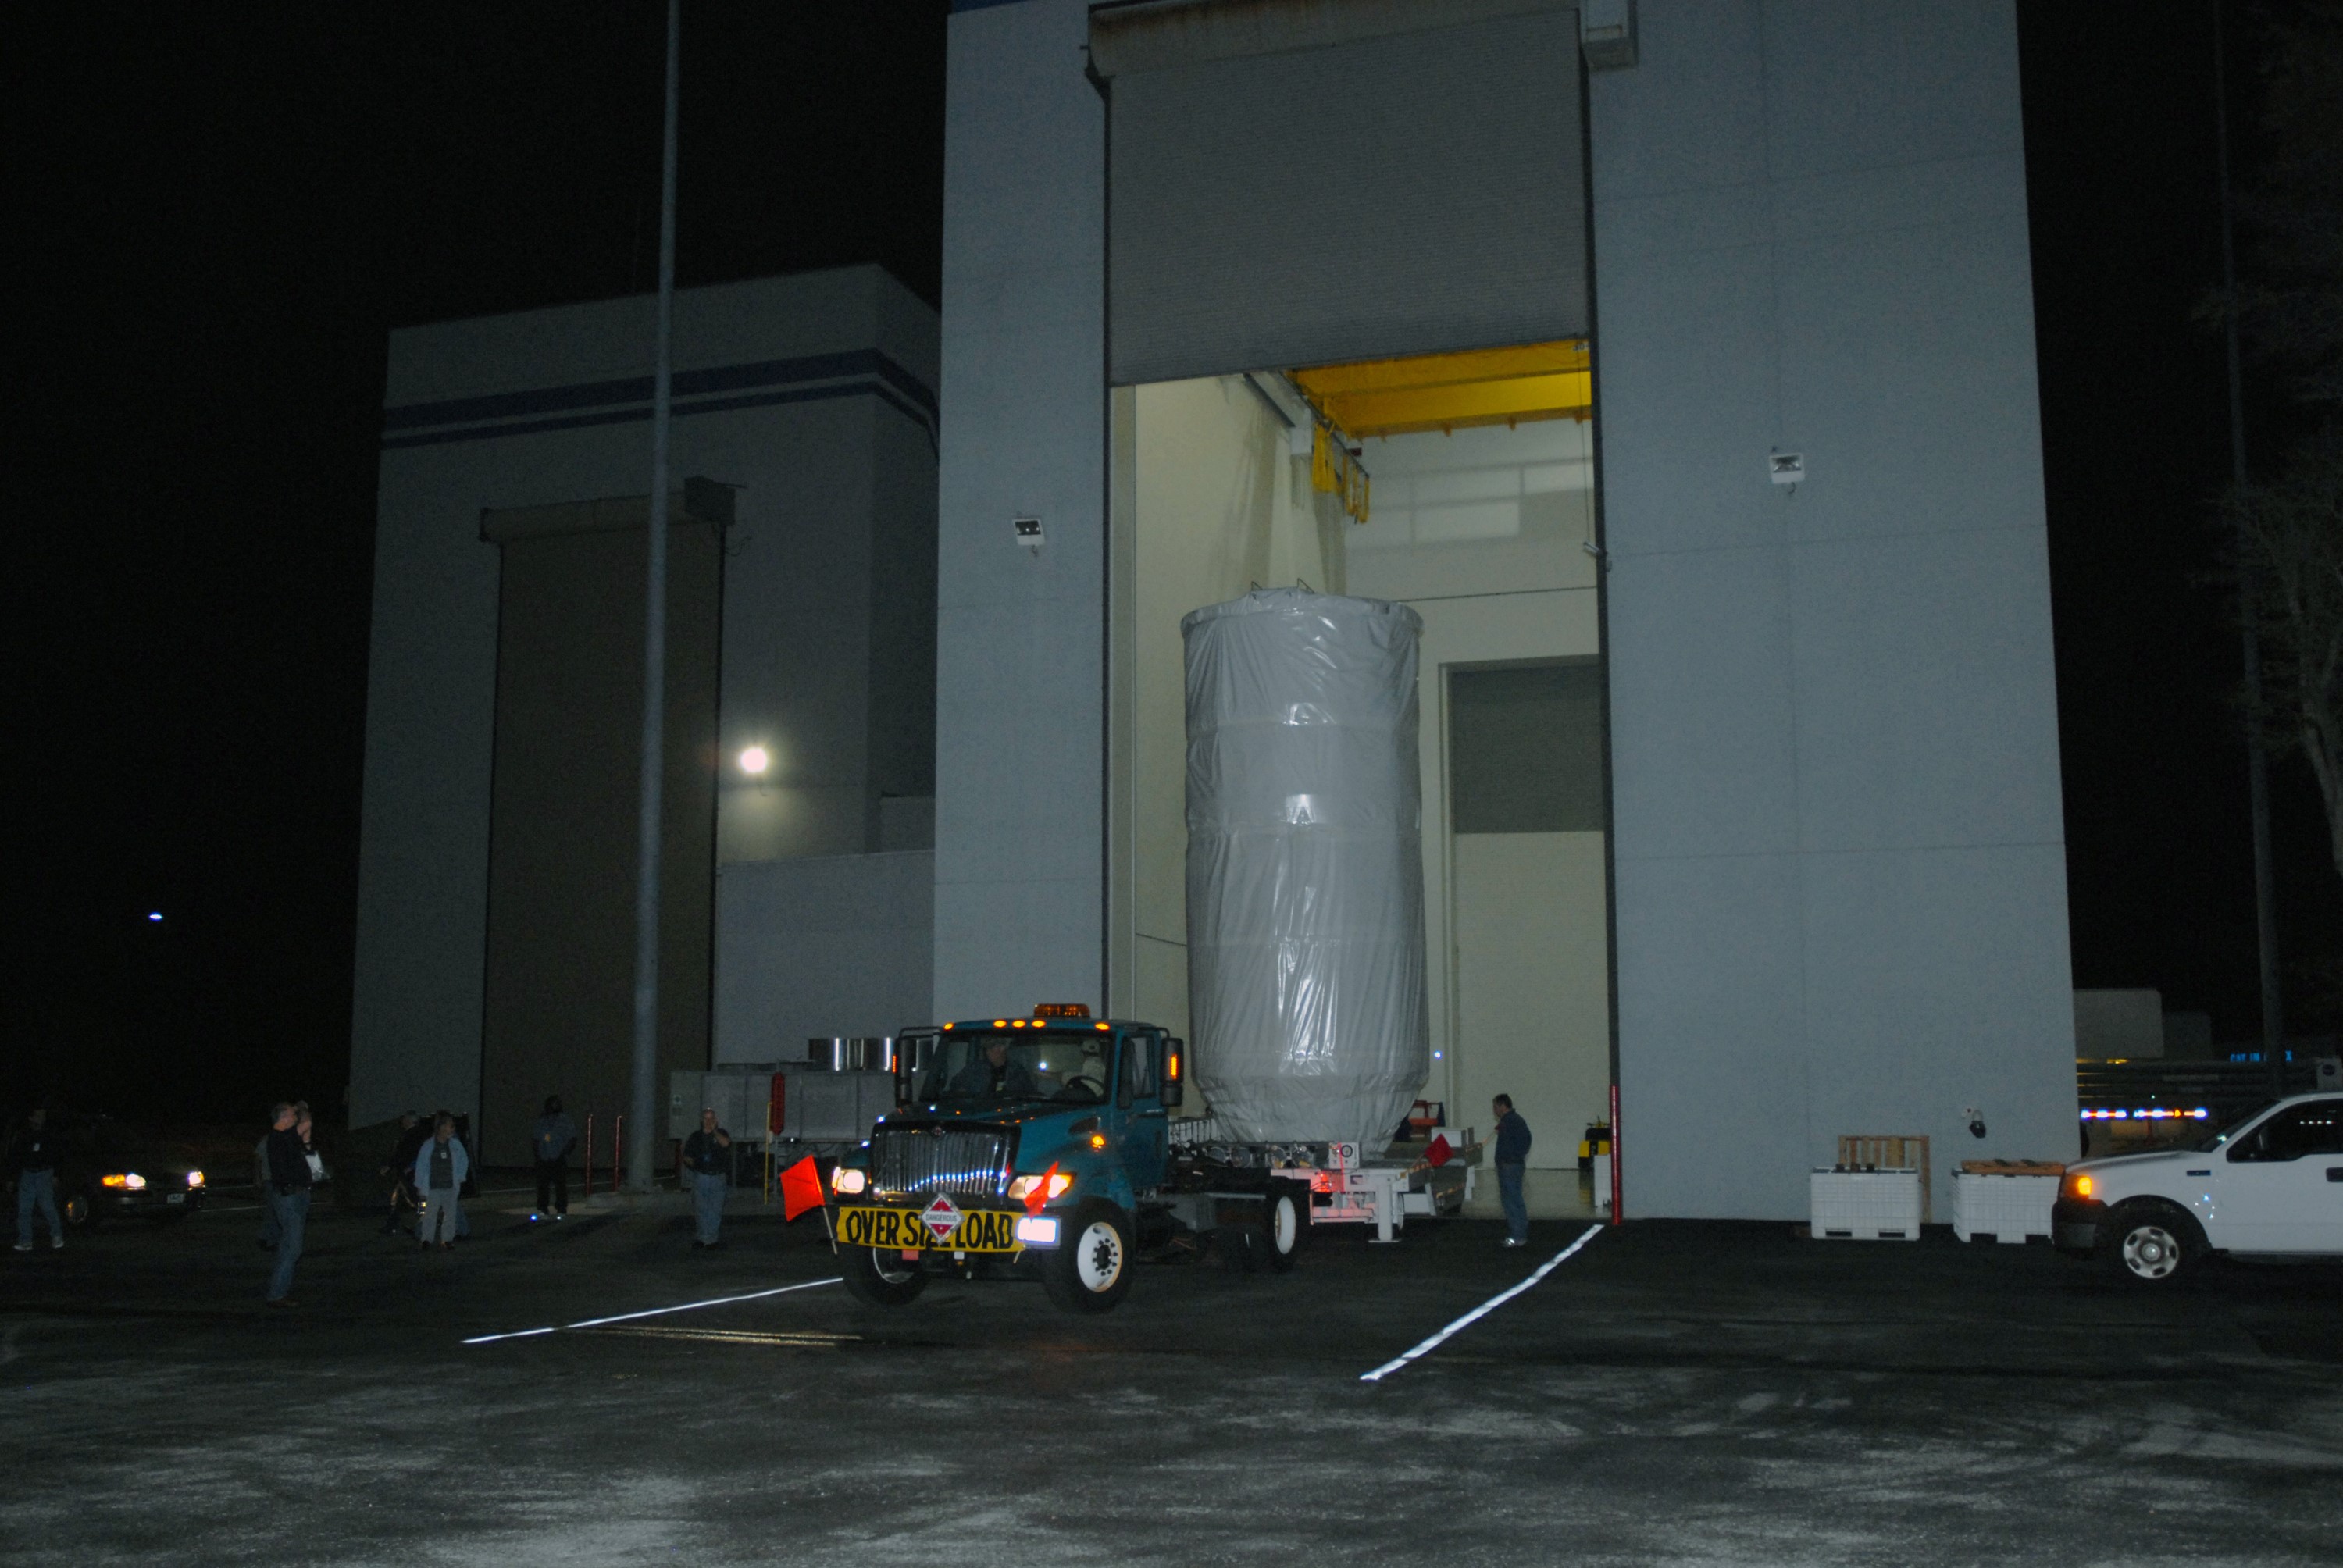

CAPE CANAVERAL, Fla. – NASA's Kepler spacecraft, enclosed in a canister and protective cover, leaves the Astrotech payload processing facility in Titusville, Fla. Kepler is being moved to Launch Pad 17-B at Cape Canaveral Air Force Station.The liftoff of Kepler aboard a Delta II rocket is currently targeted for 10:48 p.m. EST March 5 from Pad 17-B. Kepler is designed to survey more than 100,000 stars in our galaxy to determine the number of sun-like stars that have Earth-size and larger planets, including those that lie in a star's "habitable zone," a region where liquid water, and perhaps life, could exist. If these Earth-size worlds do exist around stars like our sun, Kepler is expected to be the first to find them and the first to measure how common they are.

Credit: NASA/Jack Pfaller